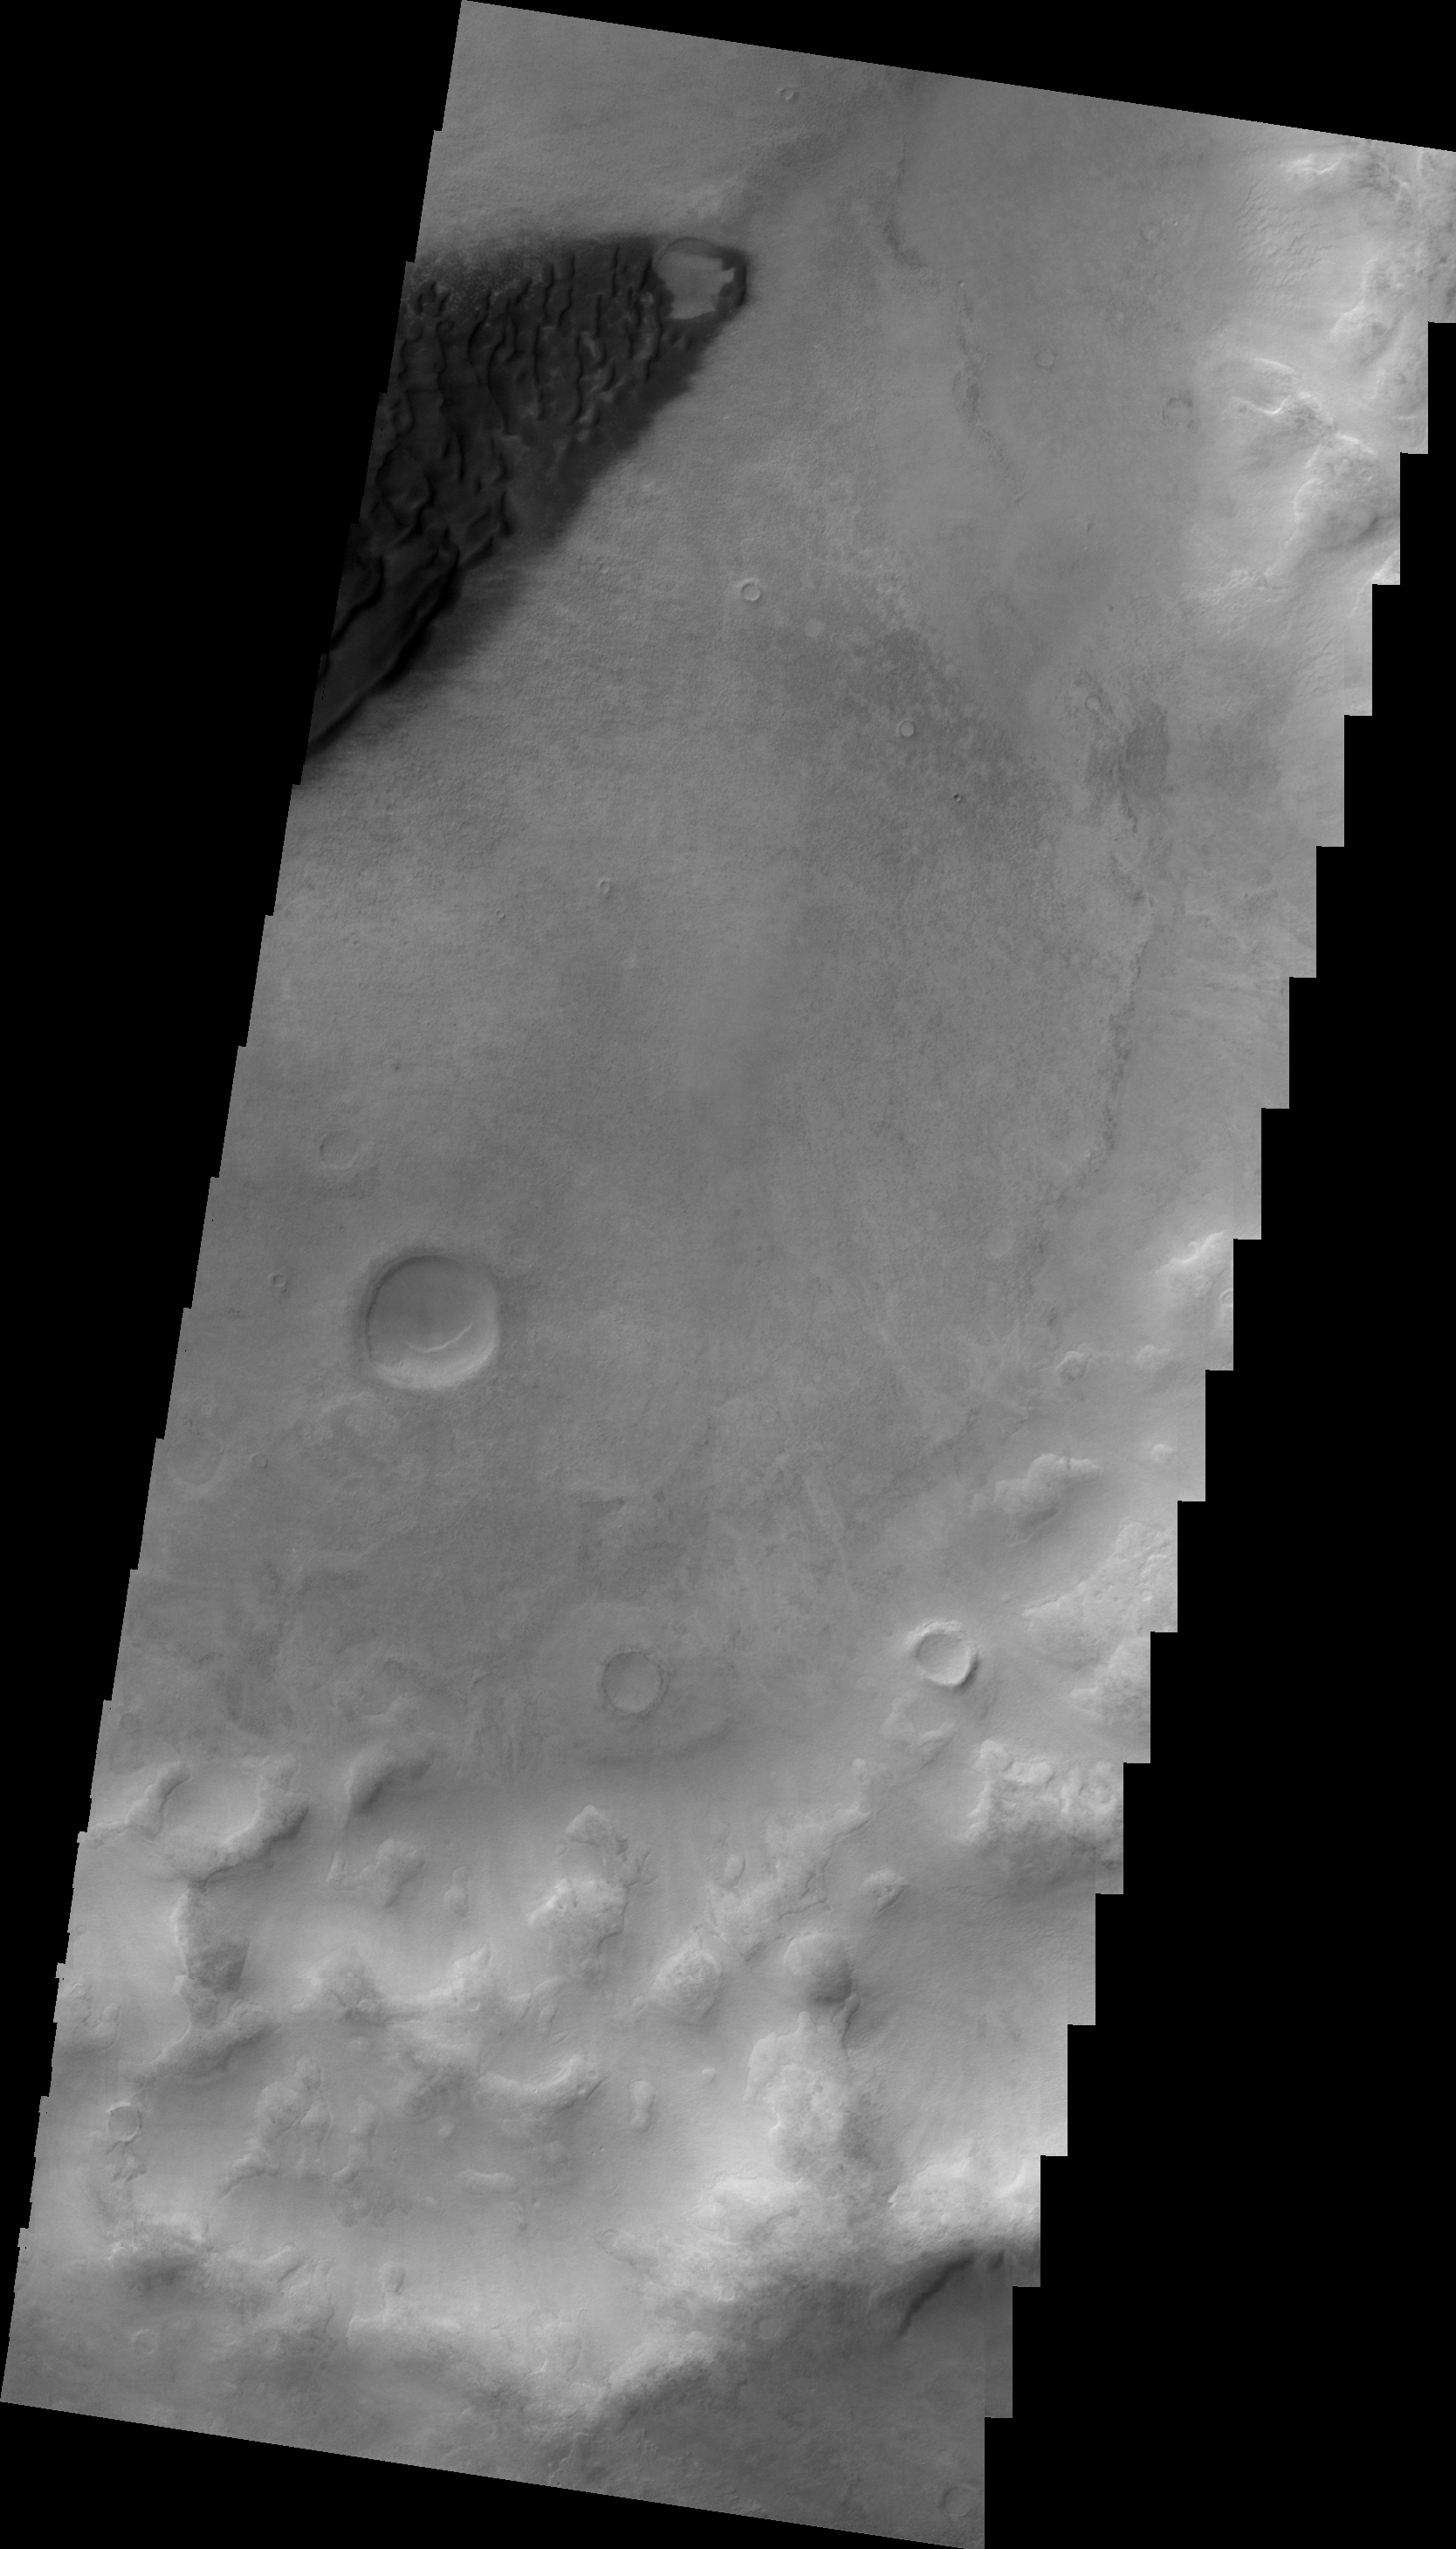

Dunes in Noachis Terra

This VIS image shows a portion of a dune field on the floor of an unnamed crater in Noachis Terra.

Image information: VIS instrument. Latitude -52.2N, Longitude 26.4E. 22 meter/pixel resolution.

Please see the THEMIS Data Citation Note for details on crediting THEMIS images.

Note: this THEMIS visual image has not been radiometrically nor geometrically calibrated for this preliminary release. An empirical correction has been performed to remove instrumental effects. A linear shift has been applied in the cross-track and down-track direction to approximate spacecraft and planetary motion. Fully calibrated and geometrically projected images will be released through the Planetary Data System in accordance with Project policies at a later time.

NASA’s Jet Propulsion Laboratory manages the 2001 Mars Odyssey mission for NASA’s Office of Space Science, Washington, D.C. The Thermal Emission Imaging System (THEMIS) was developed by Arizona State University, Tempe, in collaboration with Raytheon Santa Barbara Remote Sensing. The THEMIS investigation is led by Dr. Philip Christensen at Arizona State University. Lockheed Martin Astronautics, Denver, is the prime contractor for the Odyssey project, and developed and built the orbiter. Mission operations are conducted jointly from Lockheed Martin and from JPL, a division of the California Institute of Technology in Pasadena.

Credit: NASA/JPL/ASU